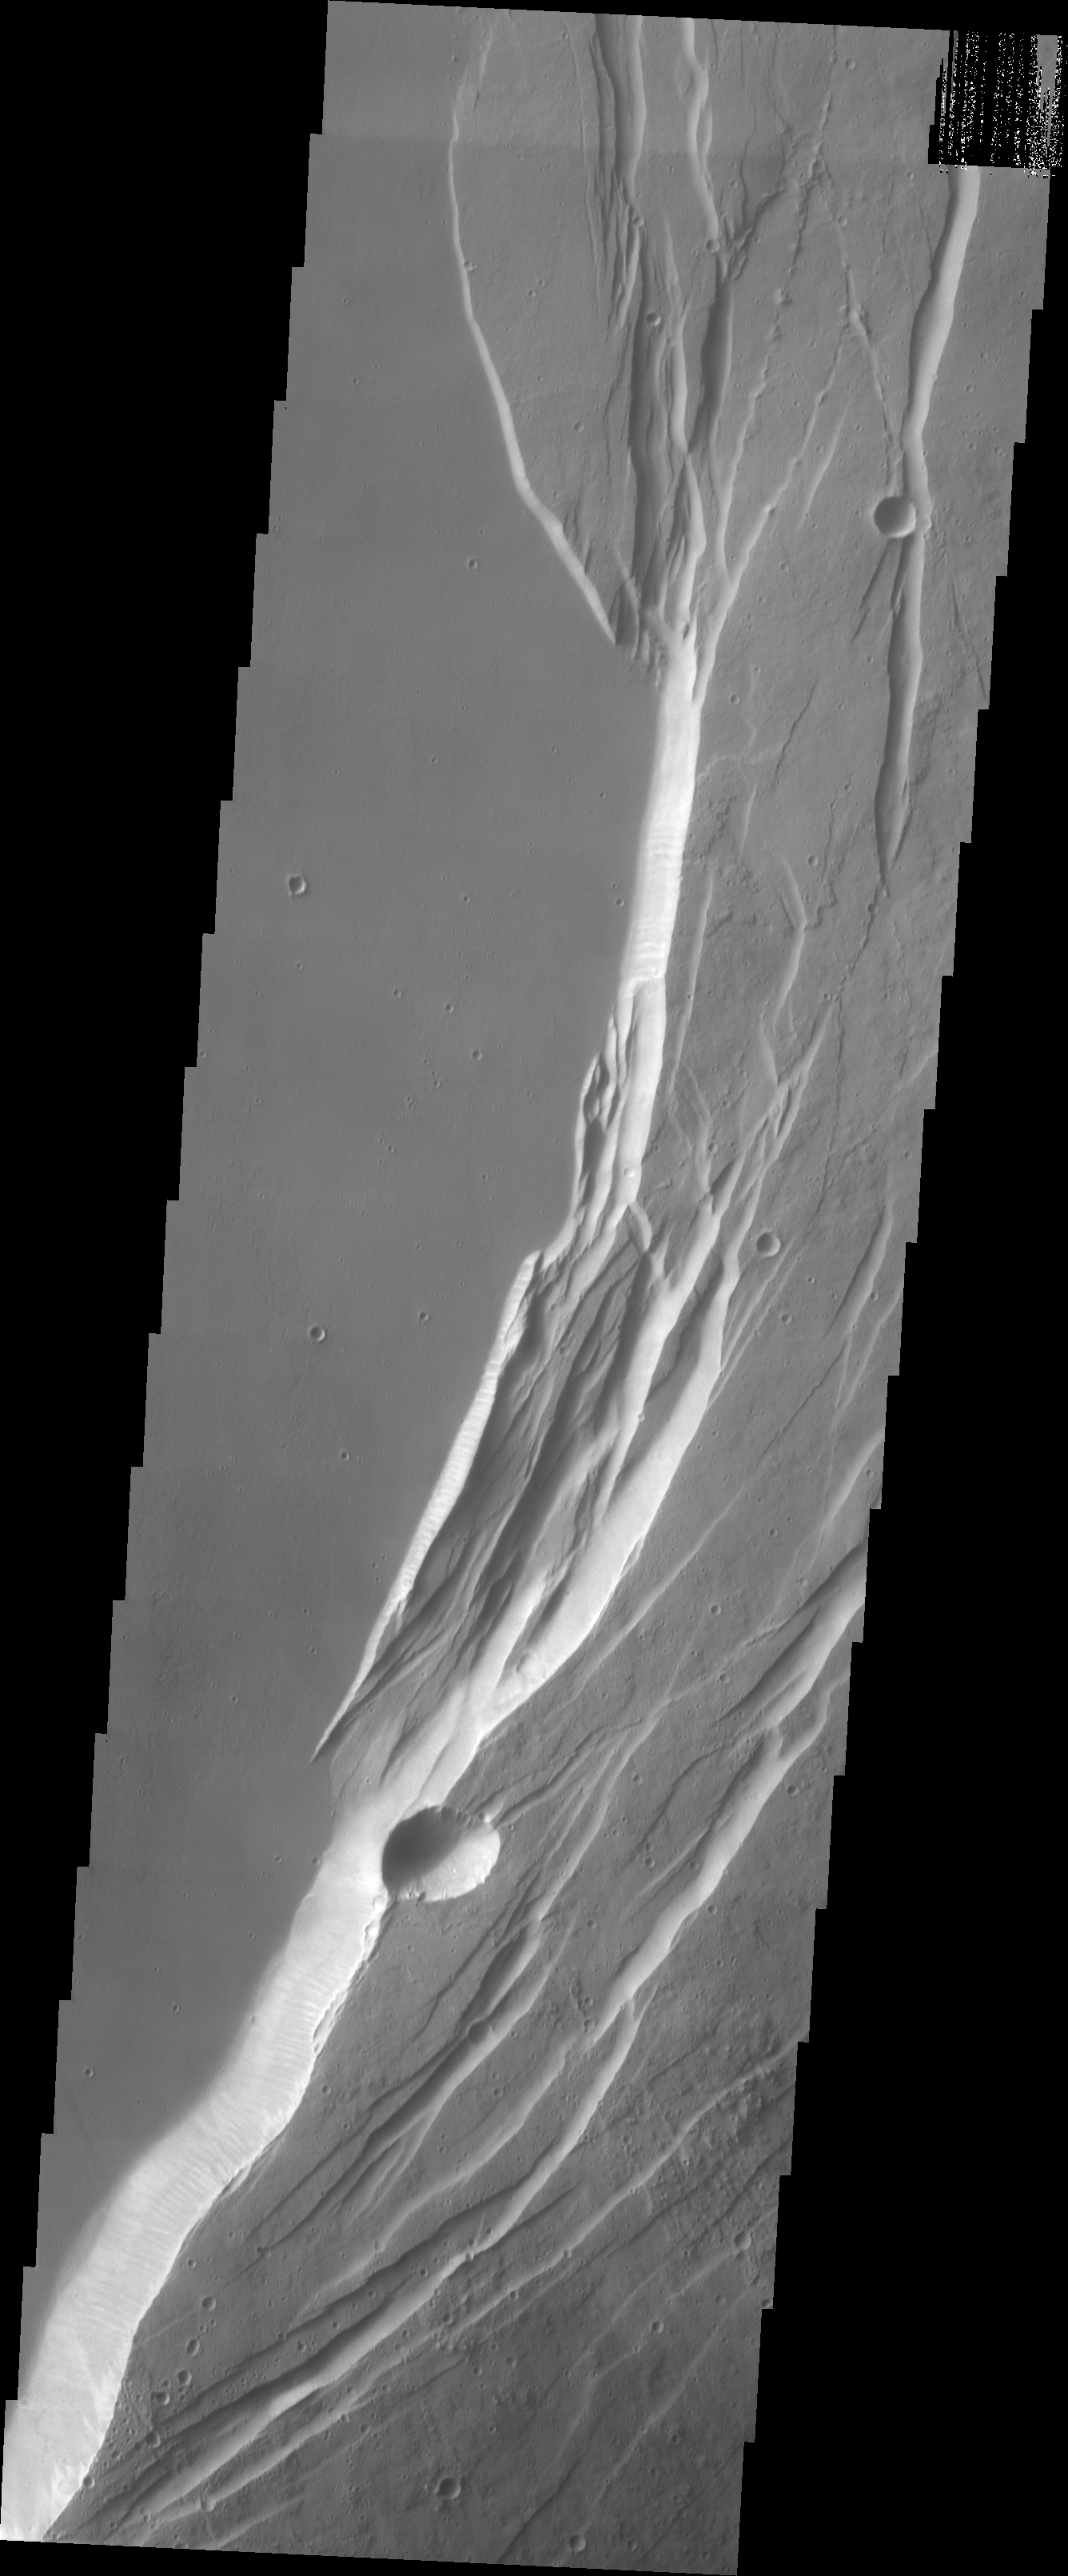

Investigating Mars: Arsia Mons

This VIS image shows part of the eastern margin of the summit caldera of Arsia Mons. The arcuate features are the faults created by collapse of summit materials. A massive eruption can empty the large magma chamber which existed within the volcano, creating a void which can not support the weight of the top of the volcano.

Arsia Mons is the southernmost of the Tharsis volcanoes. It is 270 miles (450km) in diameter, almost 12 miles (20km) high, and the summit caldera is 72 miles (120km) wide. For comparison, the largest volcano on Earth is Mauna Loa. From its base on the sea floor, Mauna Loa measures only 6.3 miles high and 75 miles in diameter. A large volcanic crater known as a caldera is located at the summit of all of the Tharsis volcanoes. These calderas are produced by massive volcanic explosions and collapse. The Arsia Mons summit caldera is larger than many volcanoes on Earth.

The Odyssey spacecraft has spent over 15 years in orbit around Mars, circling the planet more than 69000 times. It holds the record for longest working spacecraft at Mars. THEMIS, the IR/VIS camera system, has collected data for the entire mission and provides images covering all seasons and lighting conditions. Over the years many features of interest have received repeated imaging, building up a suite of images covering the entire feature. From the deepest chasma to the tallest volcano, individual dunes inside craters and dune fields that encircle the north pole, channels carved by water and lava, and a variety of other feature, THEMIS has imaged them all. For the next several months the image of the day will focus on the Tharsis volcanoes, the various chasmata of Valles Marineris, and the major dunes fields. We hope you enjoy these images!

Credit: NASA/JPL-Caltech/ASU